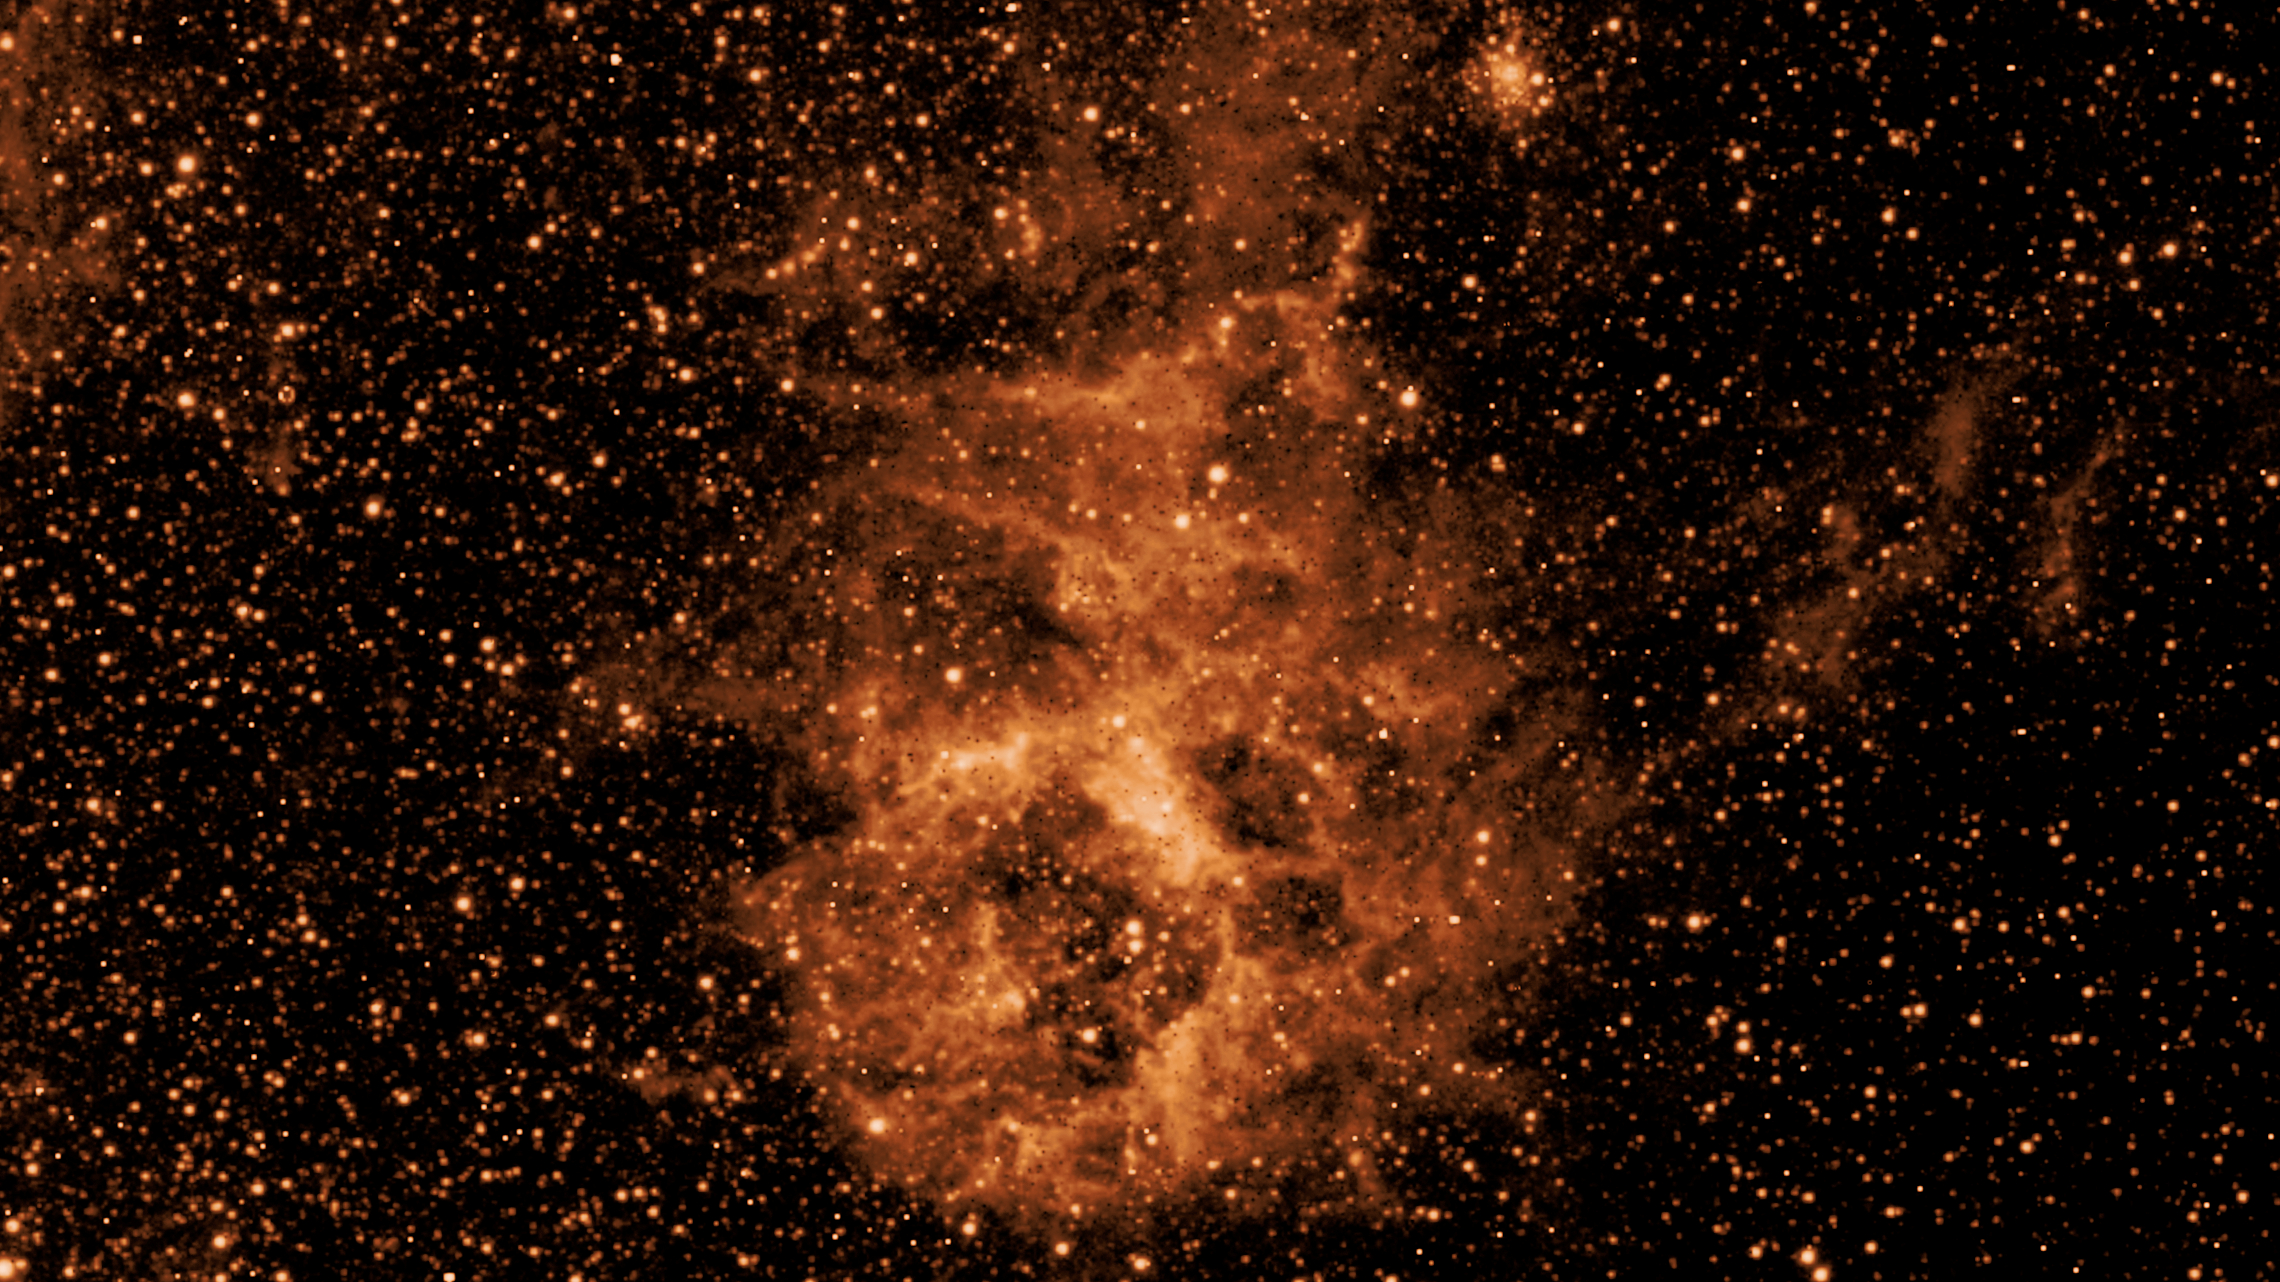

SPHEREx’s Dust Cloud Reveal

Figure A

In April 2025, just weeks after its launch, NASA’s SPHEREx mission revealed a cloud of dust in a patch of sky inside the Large Magellanic Cloud, a dwarf galaxy near the Milky Way, when making observations in a specific infrared wavelength (3.29 microns).

Figure A shows the same section of sky observed by SPHEREx (Spectro-Photometer for the History of the Universe, Epoch of Reionization and Ices Explorer) in a different infrared wavelength (0.98 microns) – and the dust cloud is invisible. That’s because the cloud is composed of molecules called polycyclic aromatic hydrocarbons, which have a consistency similar to soot. These molecules radiate light at a few specific wavelengths but not others.

The difference between the images illustrates the power of multiwavelength observations for revealing hidden features of the universe – a key feature of SPHEREx.

Observing individual wavelengths of light from cosmic sources is called spectroscopy. This technique can be used to reveal the composition of objects, because chemical elements and molecules leave a unique signature in the colors they absorb and emit. Spectroscopy can also help scientists measure how far away galaxies are, making it essential for SPHEREx’s goal of mapping the locations of hundreds of millions of galaxies in 3D.

SPHEREx detects infrared light, which is invisible to the human eye, but is represented here in visible colors. The observatory will map the entire sky in 102 infrared colors (or wavelengths of light) to learn more about our universe. To do this, the mission images every object in the sky 102 times, each in a different wavelength. The spacecraft will map the entire sky four times over two years.

The SPHEREx mission is managed by NASA’s Jet Propulsion Laboratory for the agency’s Astrophysics Division within the Science Mission Directorate at NASA Headquarters. BAE Systems in Boulder, Colorado, built the telescope and the spacecraft bus. The science analysis of the SPHEREx data will be conducted by a team of scientists located at 10 institutions in the U.S., two in South Korea, and one in Taiwan. Caltech in Pasadena managed and integrated the instrument. The mission’s principal investigator is based at Caltech with a joint JPL appointment. Data will be processed and archived at IPAC at Caltech. The SPHEREx dataset will be publicly available at the NASA-IPAC Infrared Science Archive. Caltech manages JPL for NASA.

Credit: NASA/JPL-Caltech